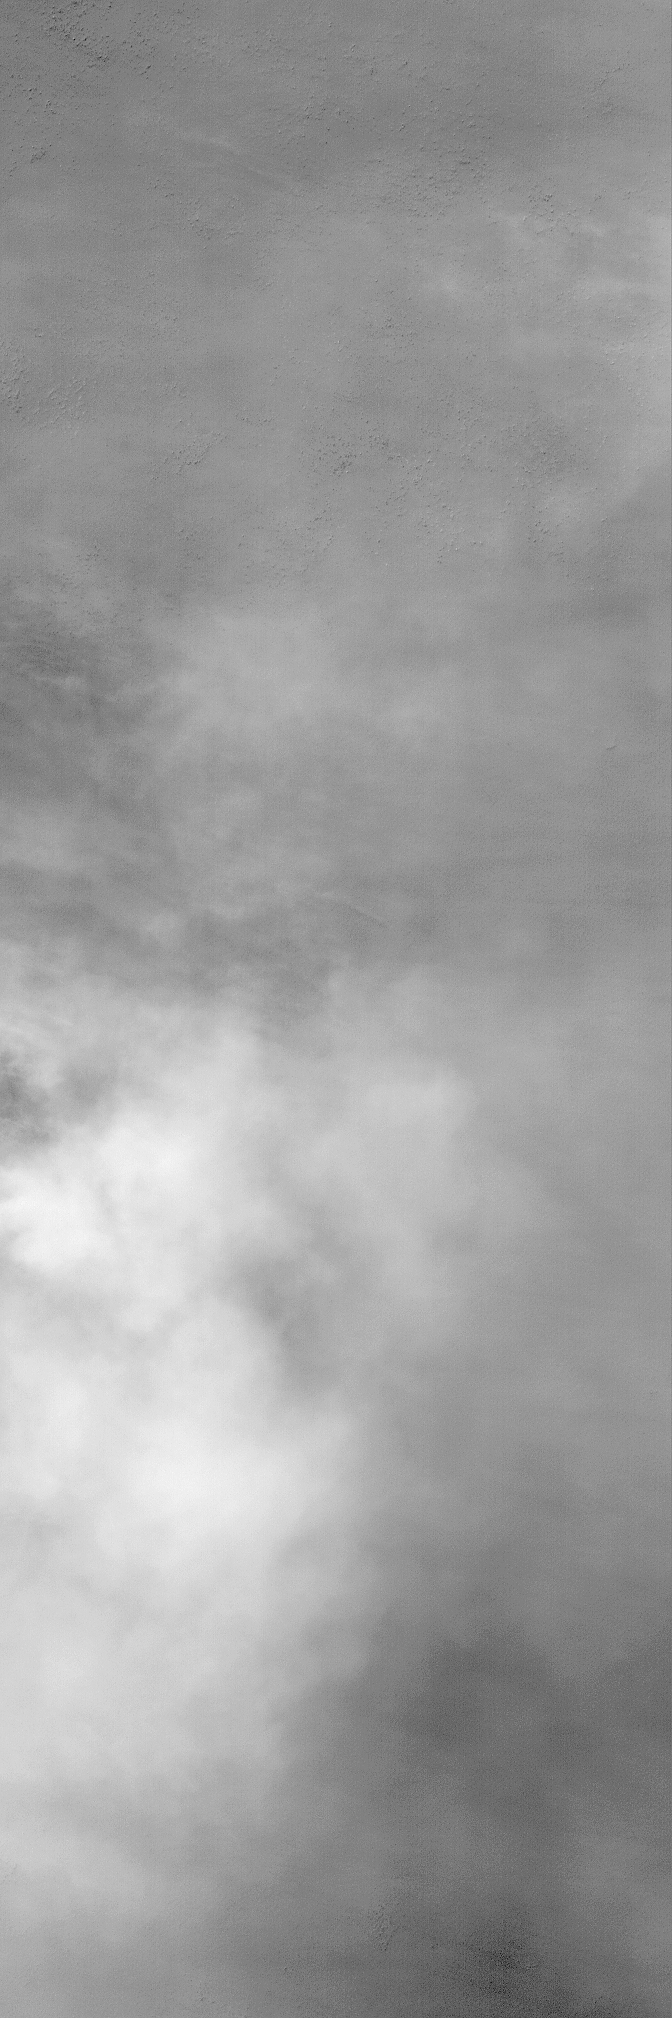

Early Autumn Dust Storm

27 April 2004
Sporadic, localized dust storms are common at high southern latitudes in early autumn. The most recent autumn for the southern hemisphere began on 5 March 2004. This late March 2004 narrow angle camera image was acquired by the Mars Global Surveyor (MGS) Mars Orbiter Camera (MOC) as it passed over a crater in southern Noachis Terra near 59.6°S, 2.7°W. The northern portion of the image is clear enough that details such as large boulders or small knobs can be seen. The rest of the image, however, shows billowy clouds of dust being raised from the surface. The picture covers an area about 3 km (1.9 mi) across. Sunlight illuminates the scene from the upper left.

Credit: NASA/JPL/Malin Space Science Systems